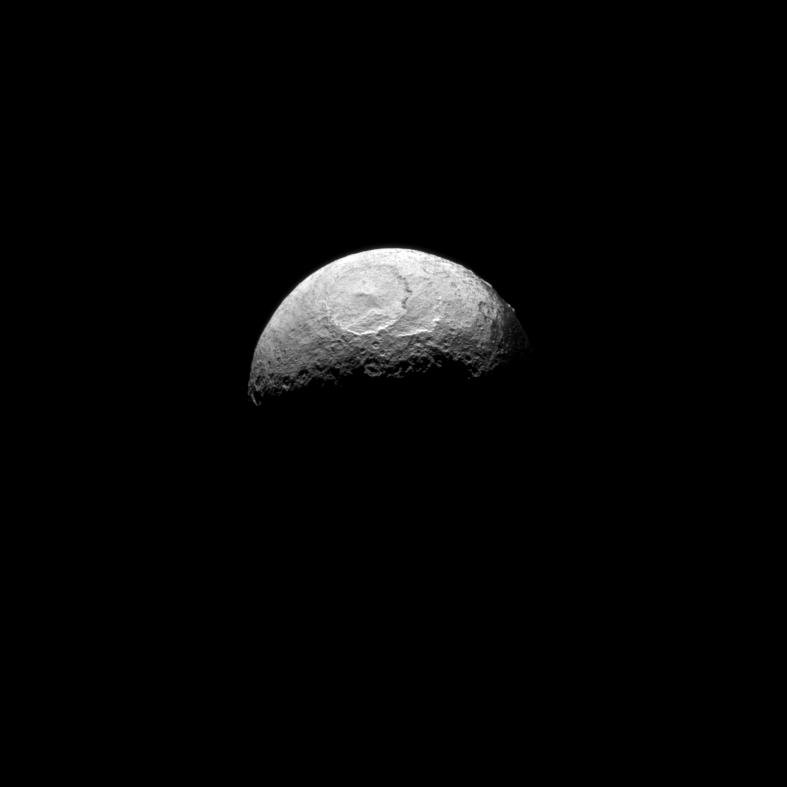

Southern Iapetus

The Cassini spacecraft takes one of its last good looks at Iapetus, a Saturnian moon known for its yin-yang-like, bright-and-dark color pattern.

This view looks toward the south pole of Iapetus (1,471 kilometers, or 914 miles across), and lit terrain seen here is in the southern latitudes of the trailing hemisphere. There is only one other planned viewing opportunity of Iapetus left in Cassini’s Solstice Mission, in March 2015.

See PIA11690 to learn more about the color on Iapetus. See PIA08404 to learn more about the moon’s equatorial ridge.

The image was taken in visible light with the Cassini spacecraft narrow-angle camera on June 7, 2011. The view was obtained at a distance of approximately 863,000 kilometers (536,000 miles) from Iapetus and at a Sun-Iapetus-spacecraft, or phase, angle of 98 degrees. Image scale is 5 kilometers (3 miles) per pixel.

The Cassini-Huygens mission is a cooperative project of NASA, the European Space Agency and the Italian Space Agency. The Jet Propulsion Laboratory, a division of the California Institute of Technology in Pasadena, manages the mission for NASA’s Science Mission Directorate, Washington, D.C. The Cassini orbiter and its two onboard cameras were designed, developed and assembled at JPL. The imaging operations center is based at the Space Science Institute in Boulder, Colo.

Credit: NASA/JPL-Caltech/Space Science Institute